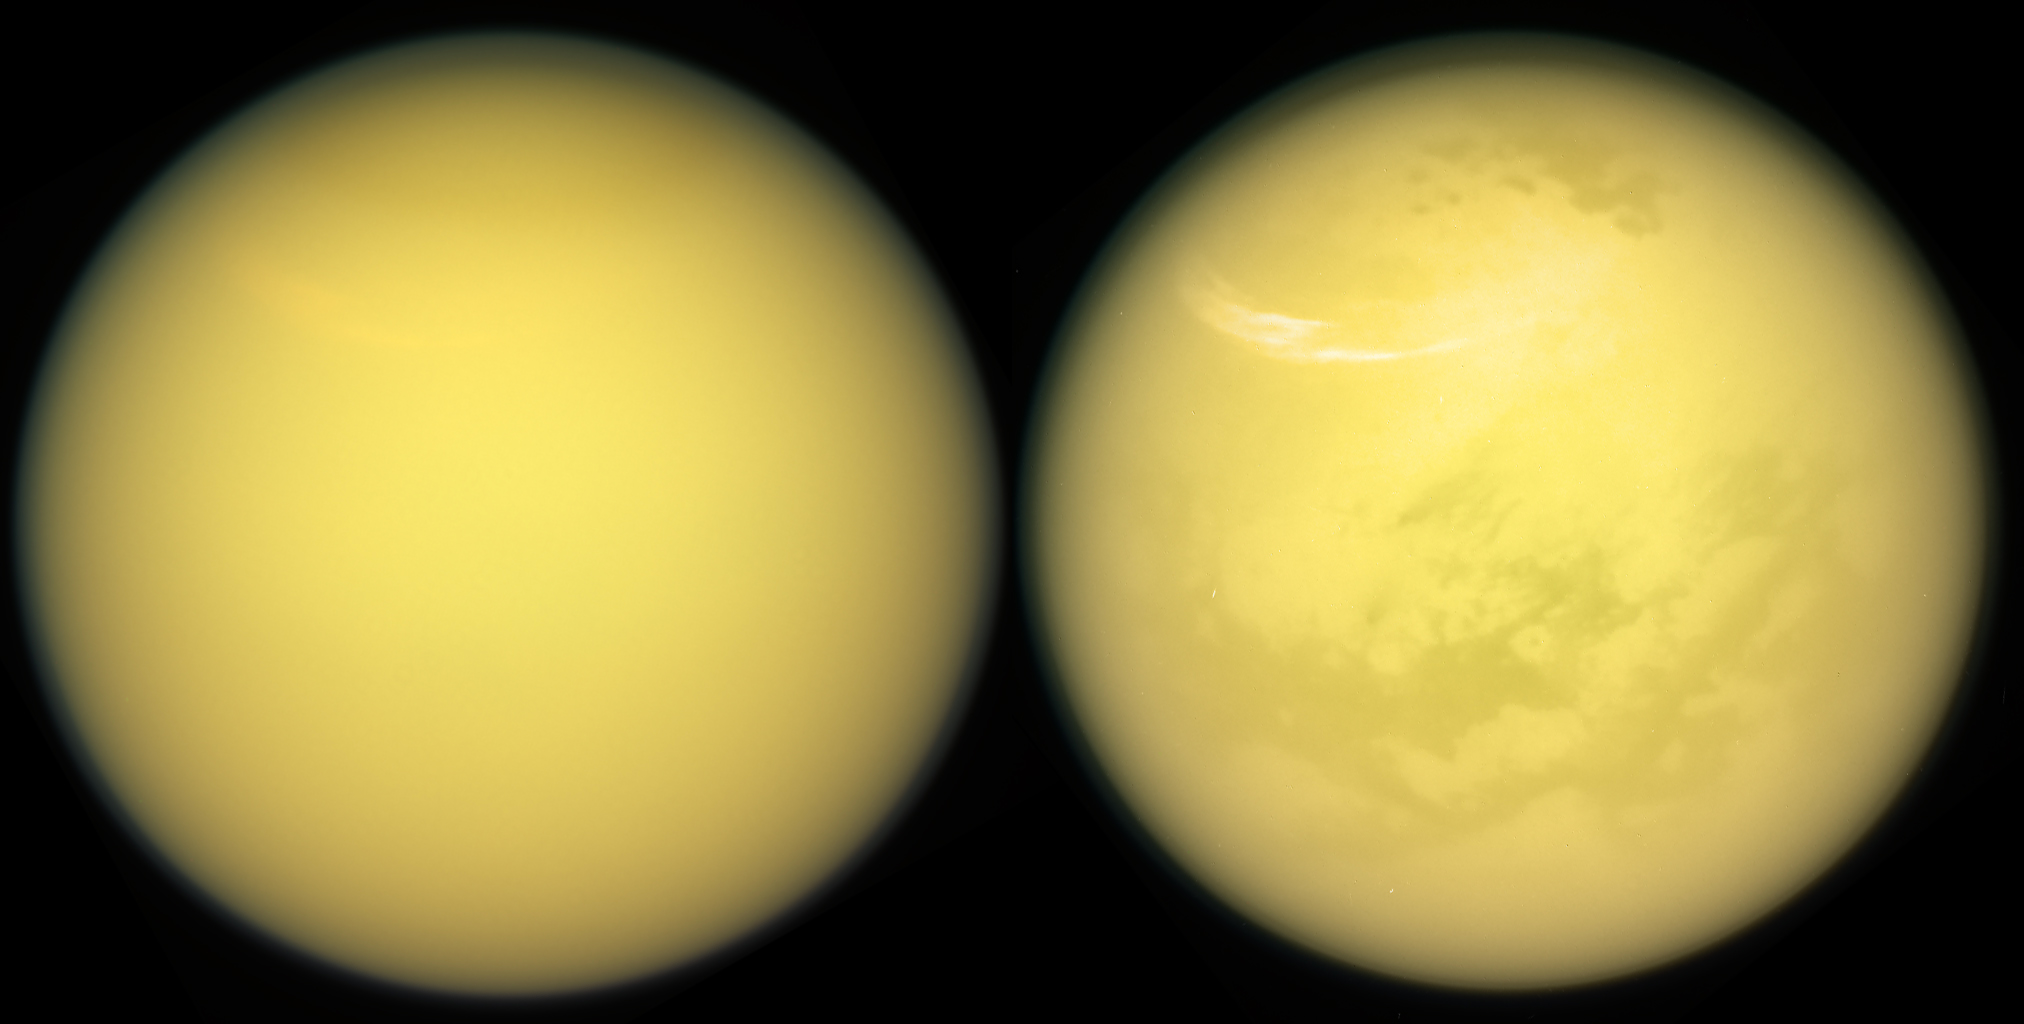

Two Titans

These two views of Saturn’s moon Titan exemplify how NASA’s Cassini spacecraft has revealed the surface of this fascinating world.

Cassini carried several instruments to pierce the veil of hydrocarbon haze that enshrouds Titan. These include the spacecraft’s radar (see PIA20021) and visual and infrared mapping spectrometer, or VIMS (see PIA13400 and PIA18432). The mission’s imaging cameras also have several spectral filters sensitive to specific wavelengths of infrared light that are able to make it through the haze to the surface and back into space. These “spectral windows” have enable the imaging cameras to map nearly the entire surface of Titan (see PIA19658).

In addition to Titan’s surface, images from both the imaging cameras and VIMS have provided windows into the moon’s ever-changing atmosphere, chronicling the appearance and movement of hazes and clouds over the years. A large, bright and feathery band of summer clouds can be seen arcing across high northern latitudes in the view at right.

These views were obtained with the Cassini spacecraft narrow-angle camera on March 21, 2017. Images taken using red, green and blue spectral filters were combined to create the natural-color view at left. The false-color view at right was made by substituting an infrared image (centered at 938 nanometers) for the red color channel.

The views were acquired at a distance of approximately 613,000 miles (986,000 kilometers) from Titan. Image scale is about 4 miles (6 kilometers) per pixel.

The Cassini mission is a cooperative project of NASA, ESA (the European Space Agency) and the Italian Space Agency. The Jet Propulsion Laboratory, a division of the California Institute of Technology in Pasadena, manages the mission for NASA’s Science Mission Directorate, Washington. The Cassini orbiter and its two onboard cameras were designed, developed and assembled at JPL. The imaging operations center is based at the Space Science Institute in Boulder, Colorado.

Credit: NASA/JPL-Caltech/Space Science Institute